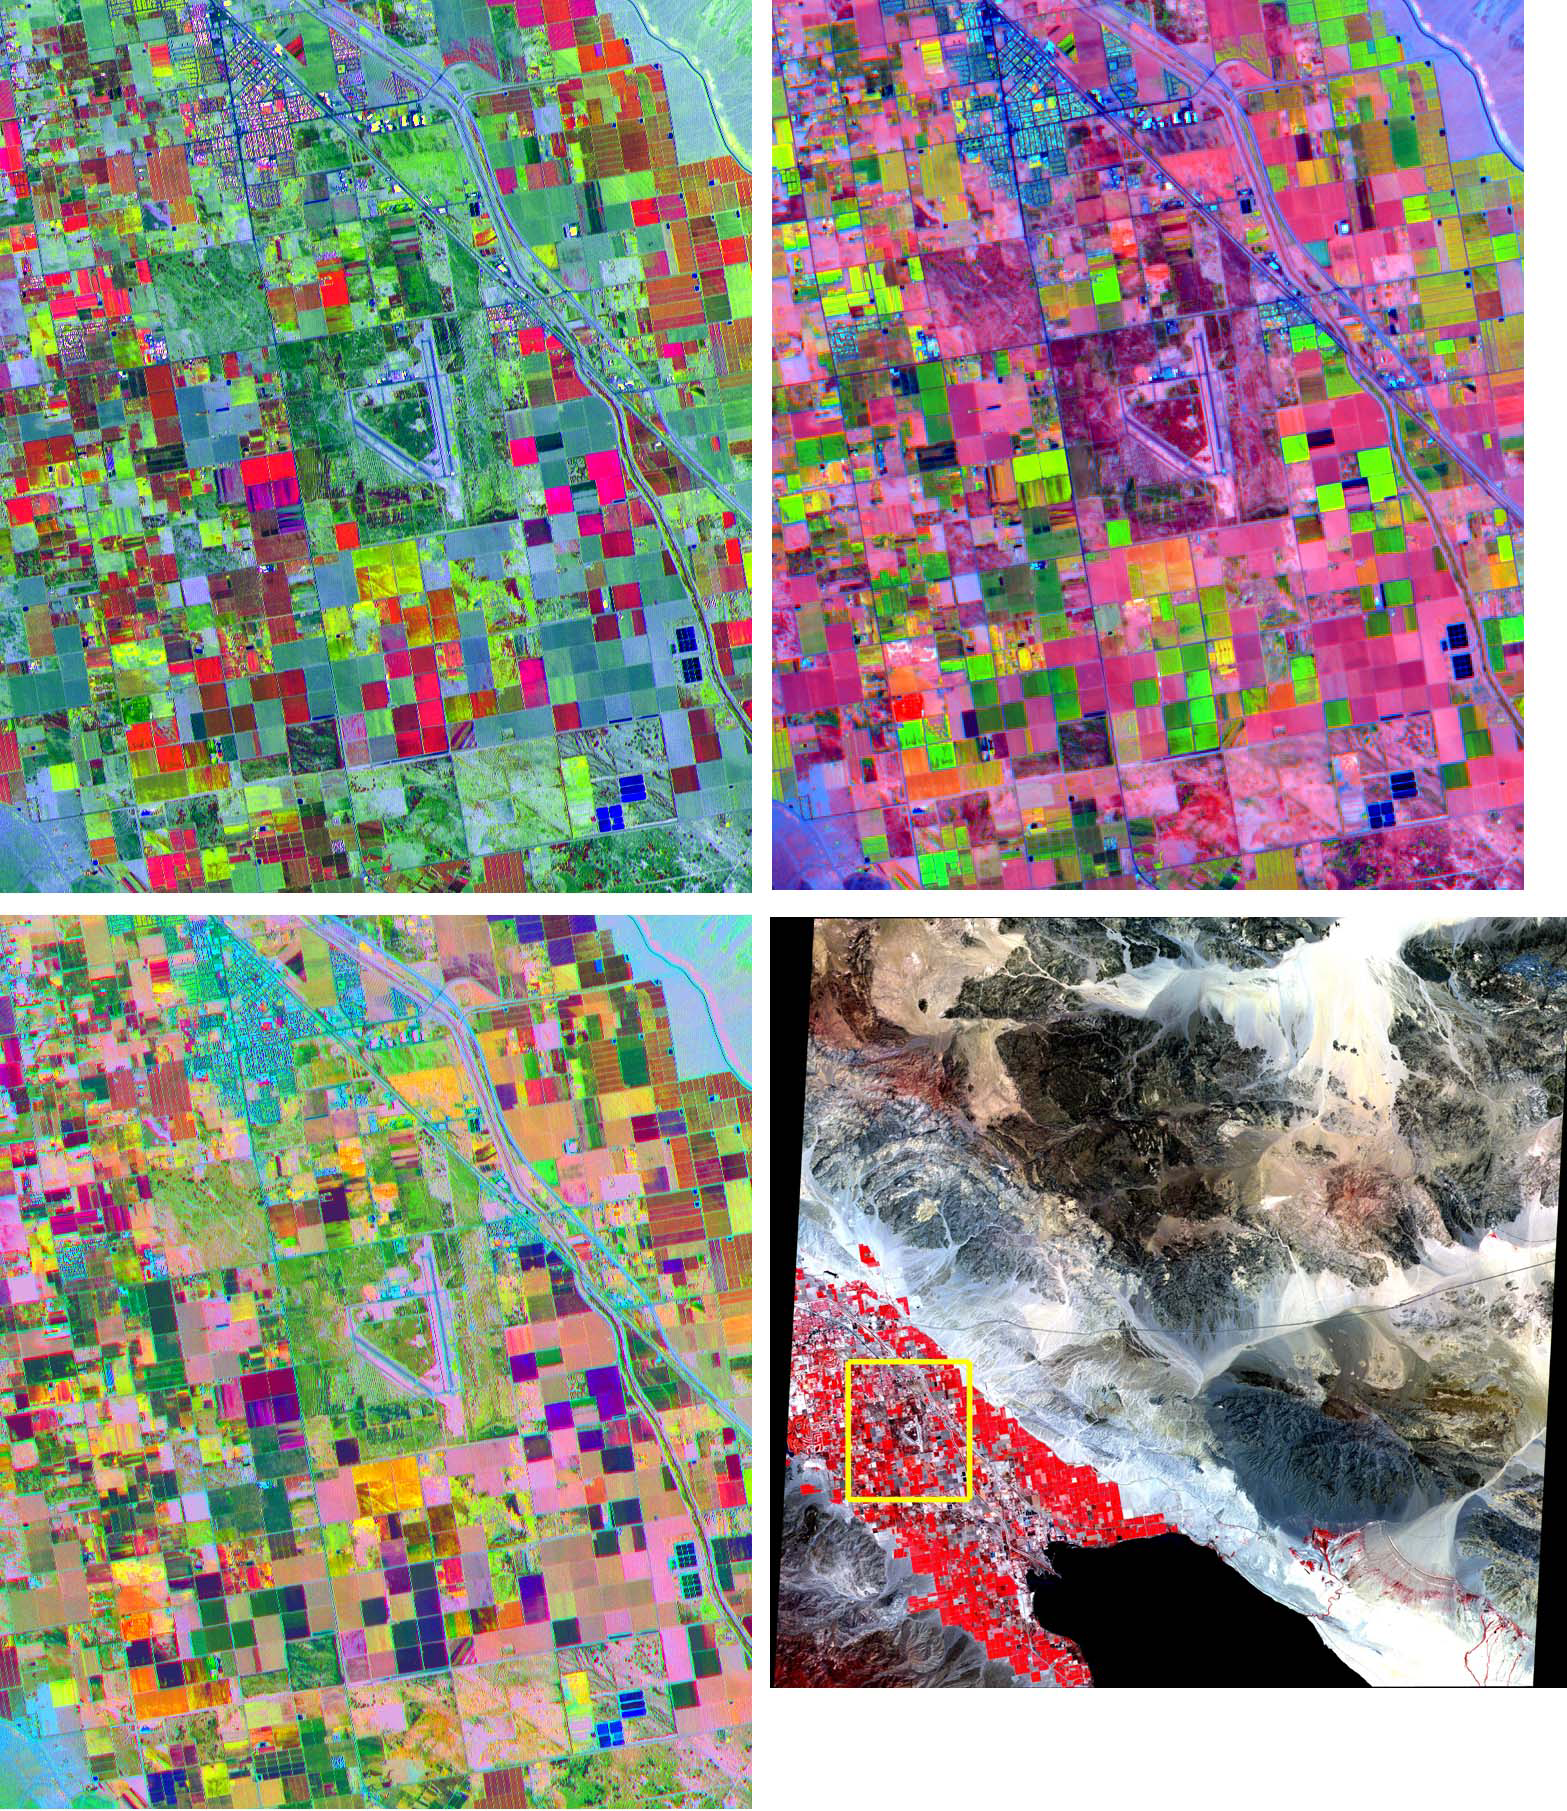

Coachella Valley, CA

These band composites, acquired on June 4, 2000, cover a 11 by 13.5 km sub-scene in the Coachella Valley, CA. The area is shown by the yellow box on the full scene in the LOWER RIGHT corner, northwest of the Salton Sea. This is a major agricultural region of California, growing fruit and produce throughout the year. Different combinations of ASTER bands help identify the different crop types. UPPER LEFT: bands 3, 2, 1 as red, green, and blue (RGB); UPPER RIGHT: bands 4, 2, 1 as RGB; LOWER LEFT: bands 4, 3, 2 as RGB. The image is centered at 33.6 degrees north latitude, 116.1 degrees west longitude.

The U.S. science team is located at NASA’s Jet Propulsion Laboratory, Pasadena, Calif. The Terra mission is part of NASA’s Science Mission Directorate.

Credit: NASA/GSFC/METI/ERSDAC/JAROS, and U.S./Japan ASTER Science Team